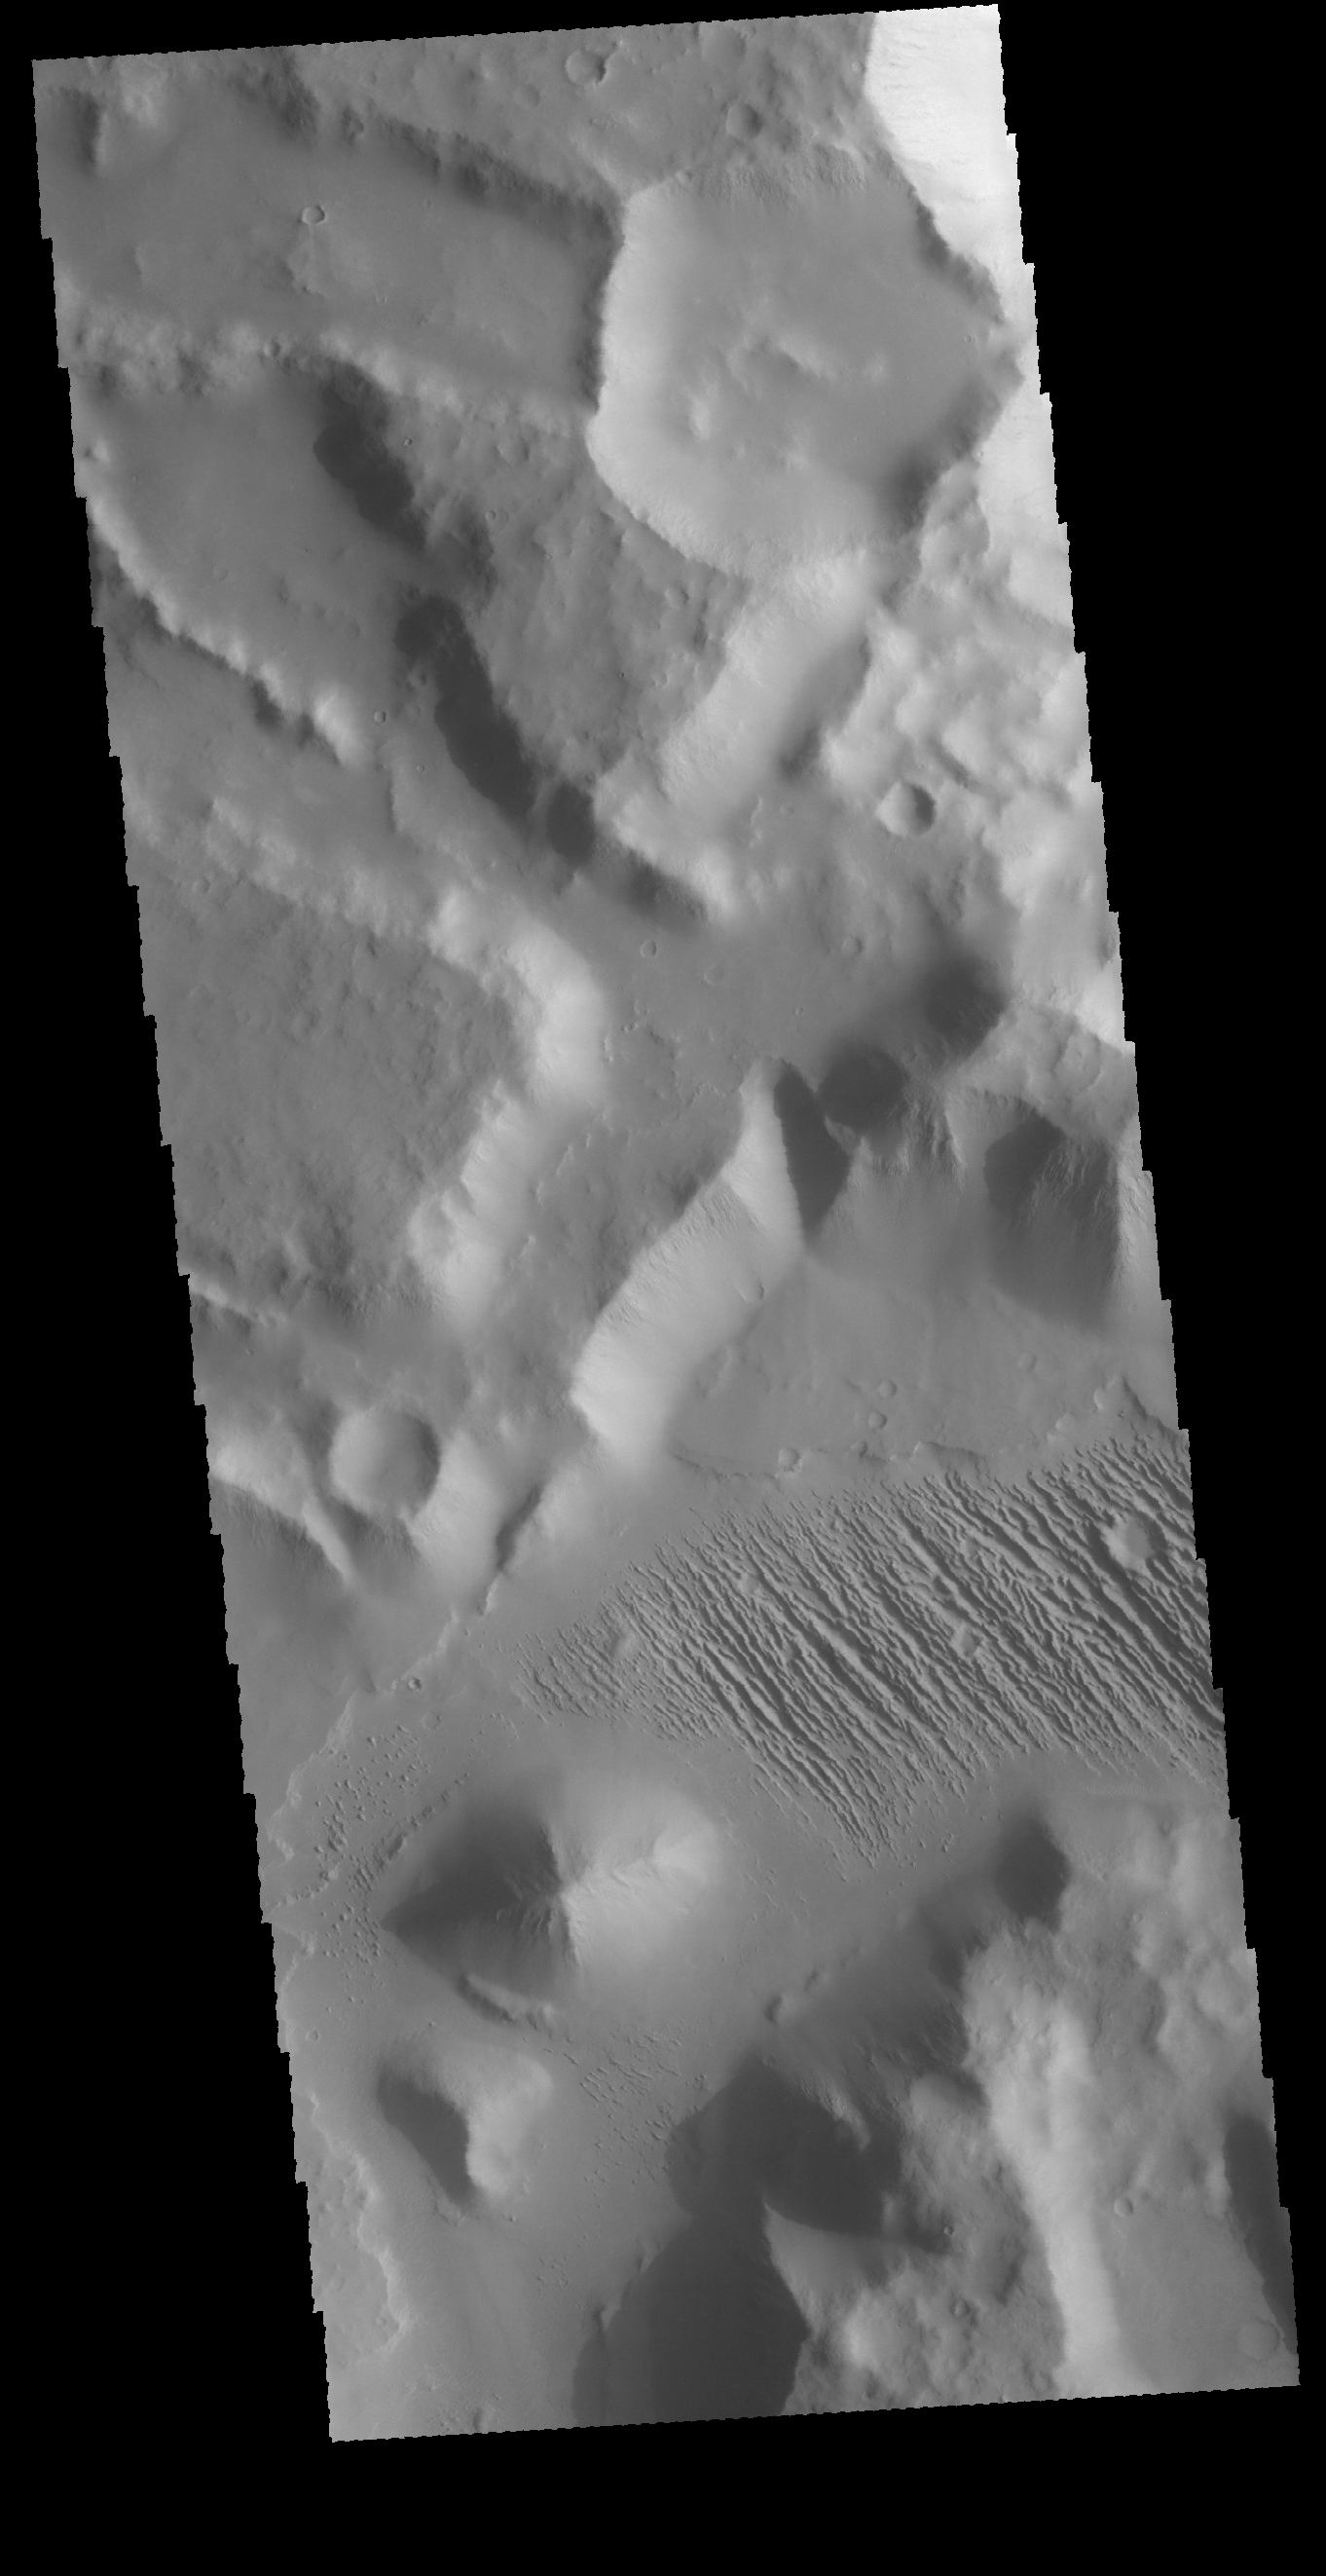

Yardangs

Today’s VIS image is located in Aeolis Mensae, east of Gale Crater. The linear ridge/valley system near the center of the image was formed by unidirectional winds eroding poorly cemented material. This feature is called yardangs.

Credit: NASA/JPL-Caltech/ASU